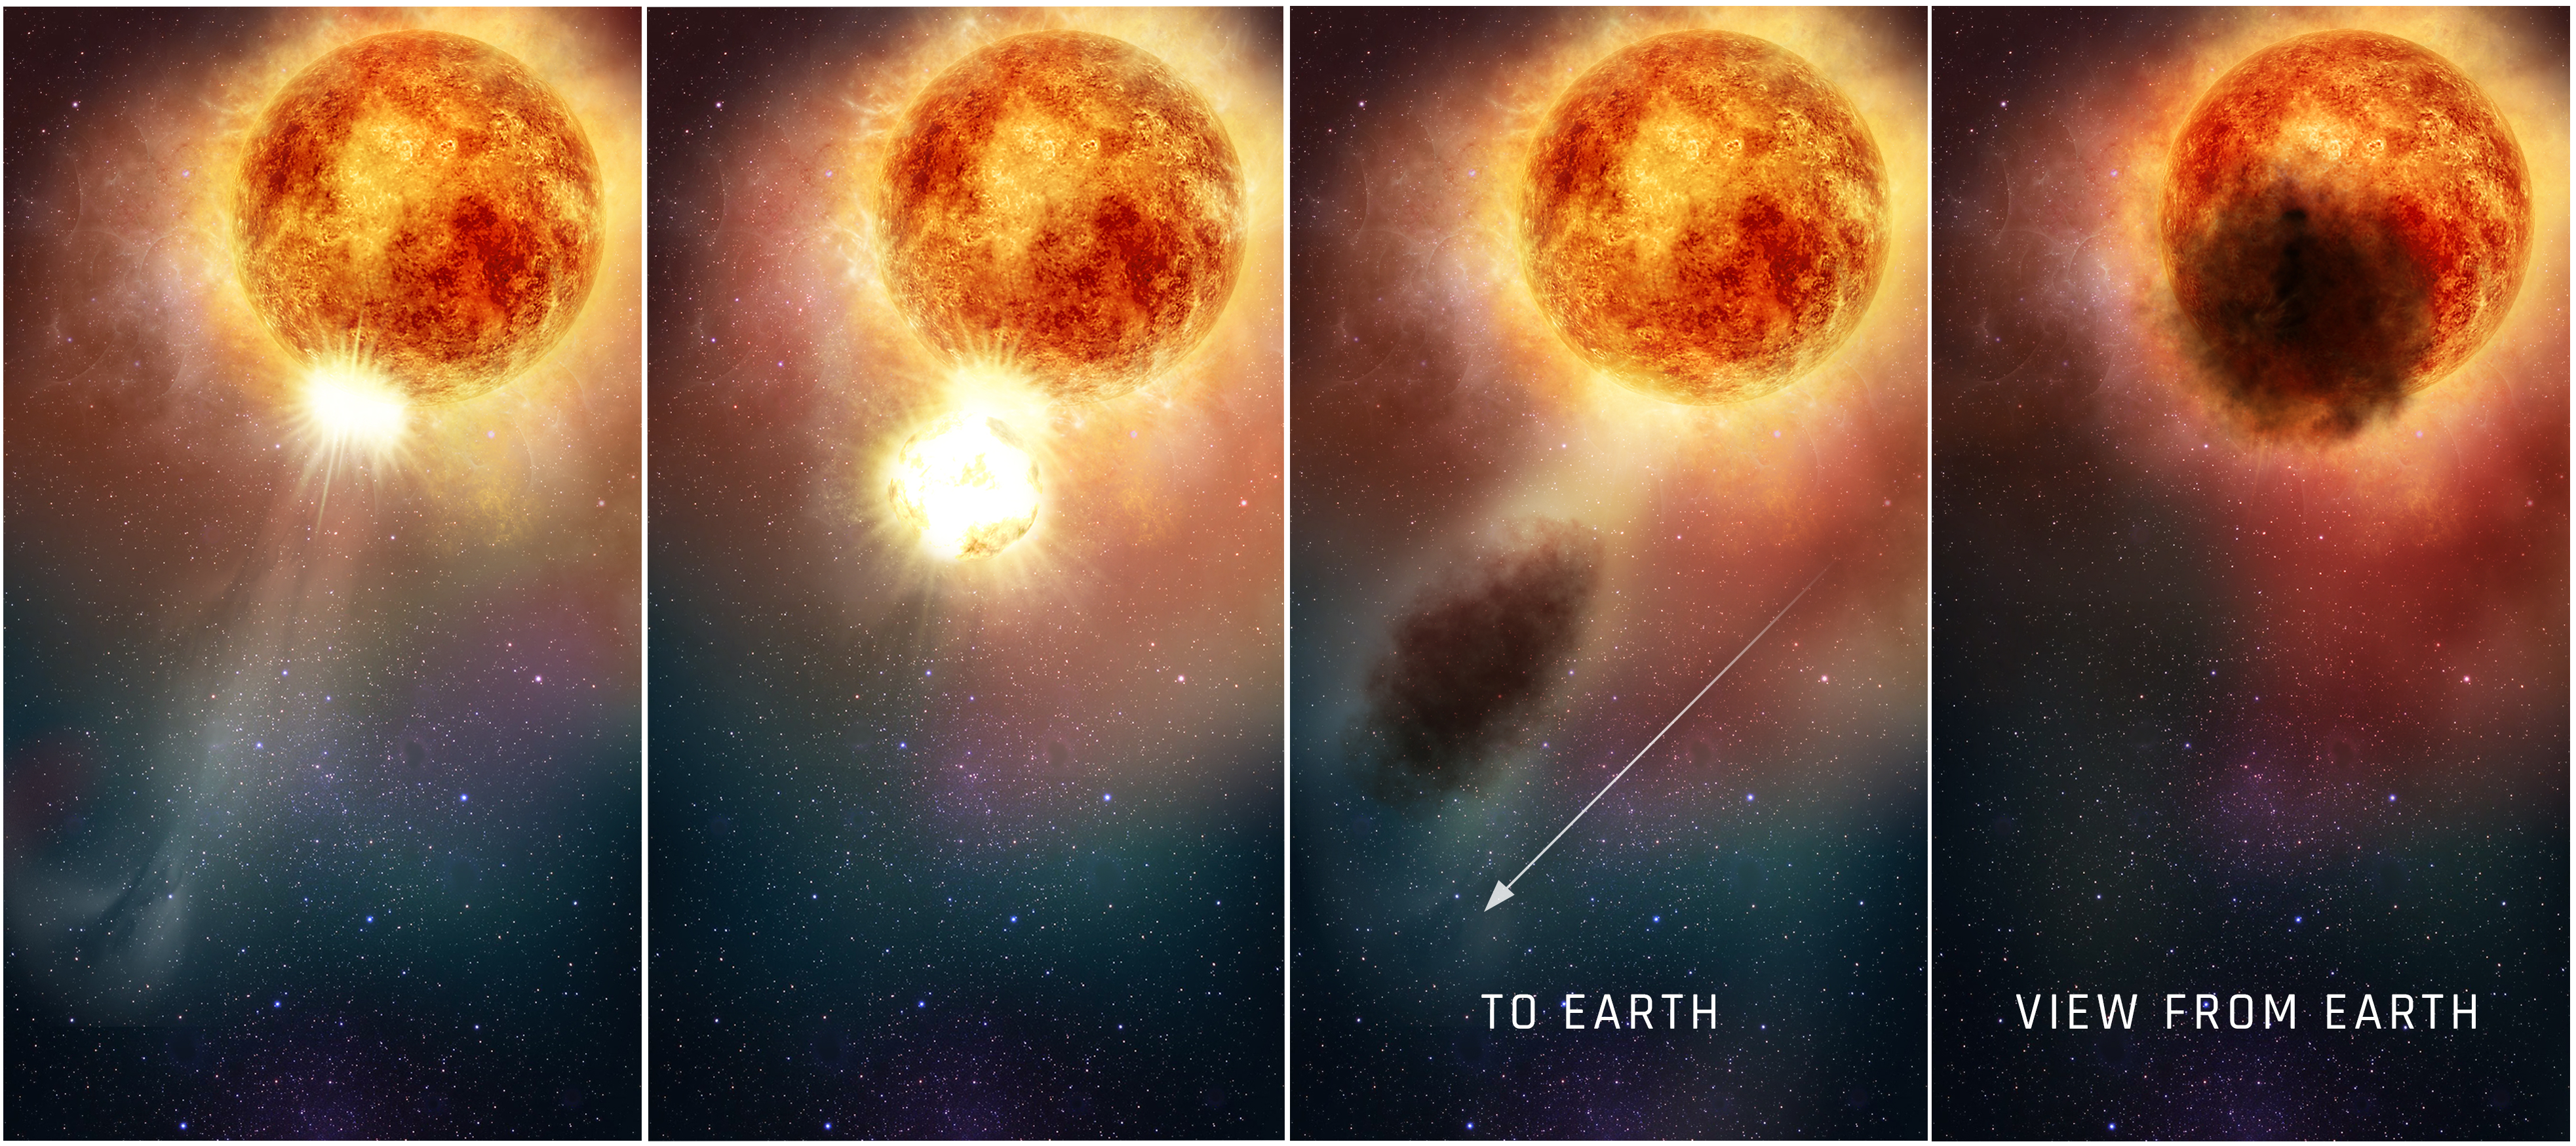

Illustration of Outburst from Betelgeuse

One Scenario that Led to the Star Betelgeuse's 'Great Dimming' Event

This four-panel graphic illustrates how the southern region of the rapidly evolving, bright red supergiant star Betelgeuse may have suddenly become fainter for several months during late 2019 and early 2020. In the first two panels, as seen in ultraviolet light with the Hubble Space Telescope, a bright, hot blob of plasma is ejected from the emergence of a huge convection cell on the star's surface. In panel three, the outflowing expelled gas rapidly expands outward. It cools to form an enormous cloud of obscuring dust grains. The final panel reveals the huge dust cloud blocking the light (as seen from Earth) from a quarter of the star's surface.

Credit: NASA, ESA, and E. Wheatley (STScI)